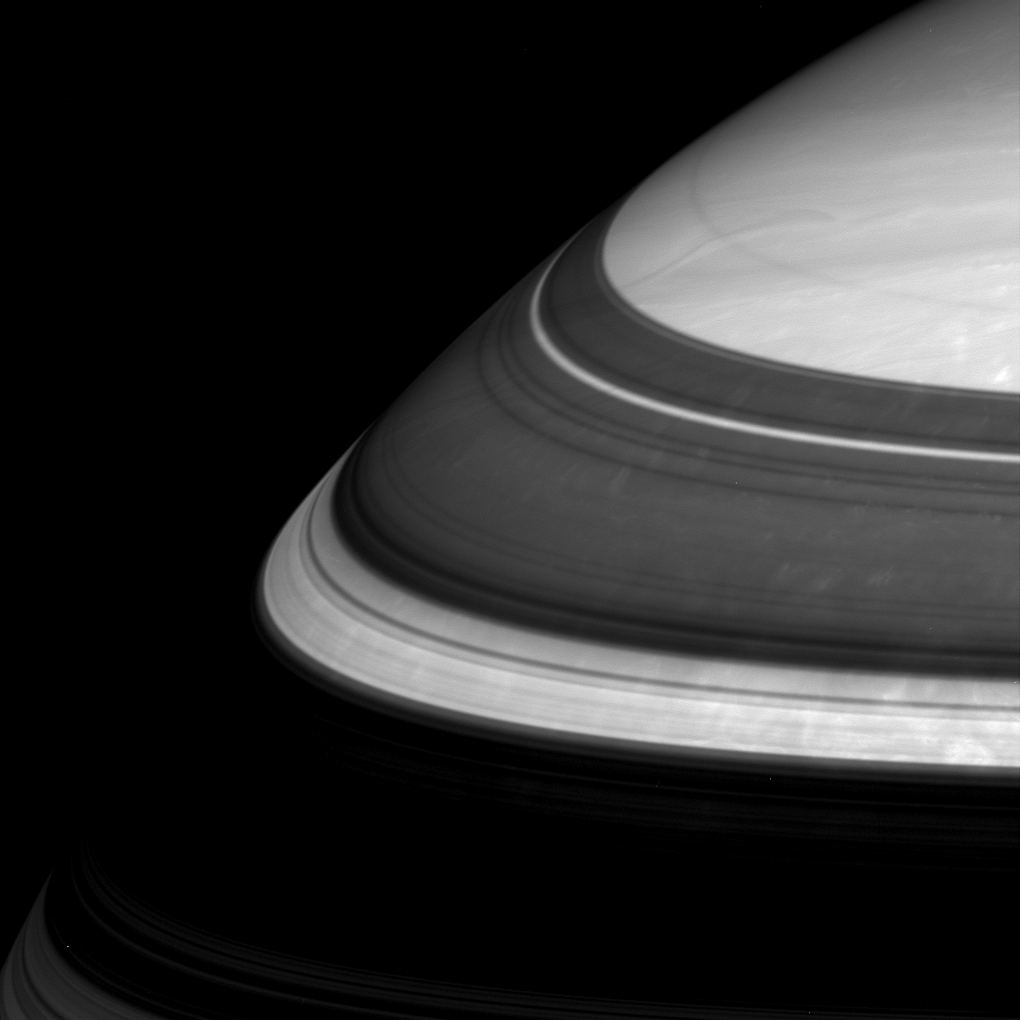

Gaps in the Darkness

Saturn’s rings throw imposing shadows and relegate parts of the planet’s northern regions to darkness. Three thin and bright arcs in this scene represent three well-known gaps in the immense ring system. From bottom to top here (and widest to thinnest) they are the Cassini Division, the Encke Gap and the Keeler Gap.

The image was taken in infrared light (752 nanometers) using the Cassini spacecraft wide-angle camera on Oct. 29, 2005, at a distance of approximately 446,000 kilometers (277,000 miles) from Saturn. The image scale is 23 kilometers (14 miles) per pixel. The image was contrast enhanced to improve visibility of features in the atmosphere.

The Cassini-Huygens mission is a cooperative project of NASA, the European Space Agency and the Italian Space Agency. The Jet Propulsion Laboratory, a division of the California Institute of Technology in Pasadena, manages the mission for NASA’s Science Mission Directorate, Washington, D.C. The Cassini orbiter and its two onboard cameras were designed, developed and assembled at JPL. The imaging operations center is based at the Space Science Institute in Boulder, Colo.

Credit: NASA/JPL/Space Science Institute